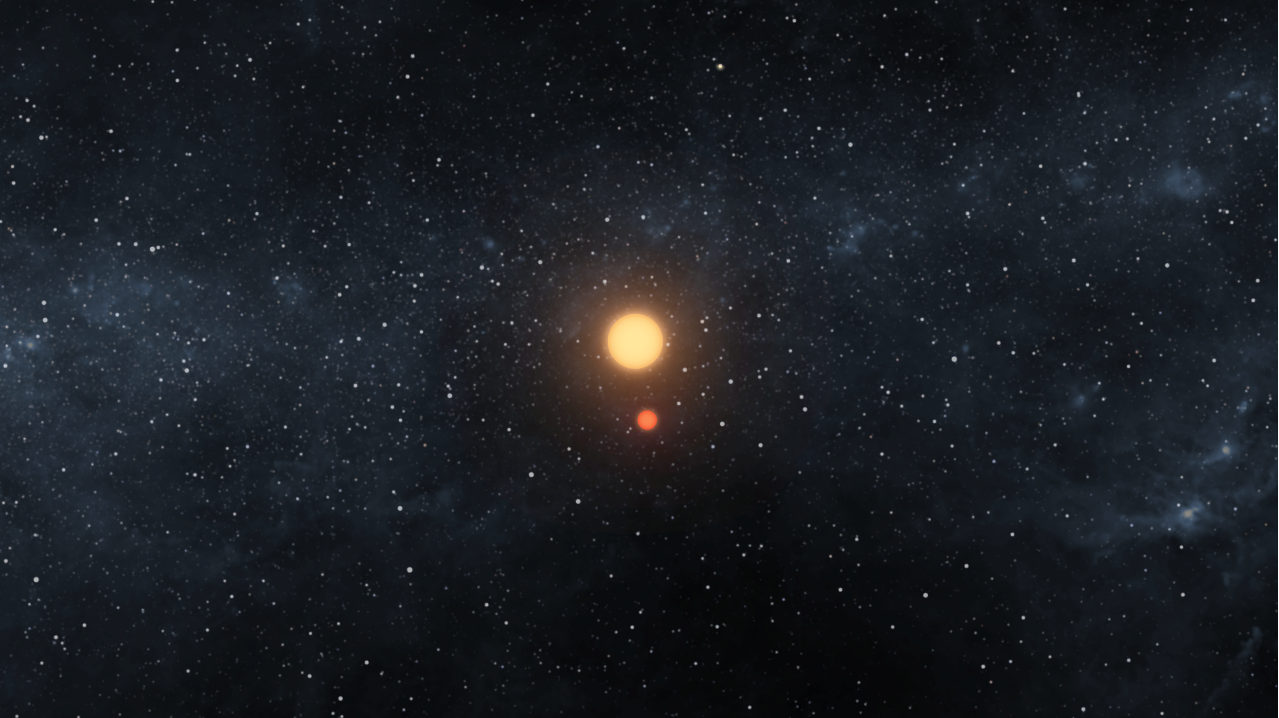

A Dance of Two Suns and One Planet (Artist Concept)

This artist’s animation illustrates the Kepler-16 system from an overhead view, showing the eccentric orbits of the two stars as they twirl around each other every 41 days like figure skaters. The planet, which was discovered by NASA’s Kepler mission, orbits in a circle around both of the stars every 229 days. The larger of the stars is about 69 percent of the mass of the sun, and the smaller is about 20 percent of the sun’s mass. The planet is about the mass of Saturn. All three bodies orbit in the same plane, which is why Kepler can observe the various planetary and stellar eclipses.

Though the planet orbits its star from a distance comparable to that of Venus in our own solar system, it is actually cold. This is because its two parent stars are both smaller than the sun and don’t give off as much heat.

Credit: NASA/JPL-Caltech